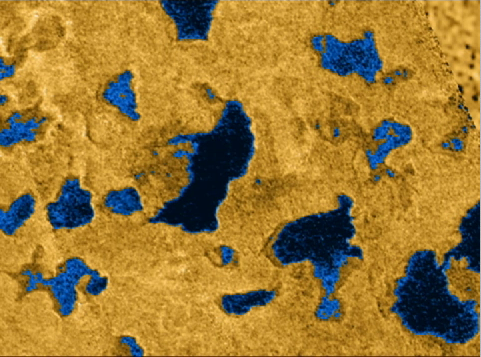

Radar Shows Evidence of Seas

Radar Shows Evidence of Seas
(Half Resolution)

This movie, comprised of several detailed images taken by Cassini’s radar instrument, shows bodies of liquid near Titan’s north pole. These images show that many of the features commonly associated with lakes on Earth, such as islands, bays, inlets and channels, are also present on this cold Saturnian moon. They offer strong evidence that larger bodies seen in infrared images are, in fact, seas. These seas are most likely liquid methane and ethane.

For more than two decades, scientists have debated whether liquids on Titan exist, and if so, where they would be located. Pre-Cassini observations from the 1980s indicated that something on Titan’s surface must be re-supplying the methane to its atmosphere. A global ocean was once hypothesized. Subsequently, disconnected lakes or seas were predicted. The discovery of numerous lakes near Titan’s north pole by the Cassini radar instrument in July 2006 has confirmed the latter idea, and indicates an apparent preference during the current season for liquids to be located near the north pole.

These new observations of the north polar area show how extensive and widespread these lakes are, and reveal at least one body of liquid that might rightly be called a sea. These seas cover an area about 100,000 square kilometers (about 39,000 square miles), larger than the largest Great Lake, Lake Superior, near the U.S. and Canadian border, whose area is 82,000 square kilometers (about 32,000 square miles). Analysis of the data indicates that the bodies of liquid may be tens of meters in depth.

This high-definition video offers a trip through the north polar area just as Cassini radar saw it. It combines radar swaths seen on several Titan passes: July 22, 2006 (T16); Sept. 23, 2006 (T18); Oct. 9, 2006 (T19); and Feb. 22, 2007 (T25), respectively. The mosaic reveals the extent of the lakes, their shapes and interconnections. The areas believed to be composed of liquids are shown in blue as an aid to interpretation.

The movie begins with an illustration of the relative orbits of Titan and Cassini, both circling Saturn. The spacecraft is seen approaching the planet with a nodding motion as its antenna scans the moon’s surface, turning to keep its target in sight. The animation shows all radar swaths, and zooms in for a close look at the many complex shapes the lakes take. Some features that resemble lakes with no liquid may be remnants that have already dried as the northern winter fades into spring.

The resolution of the radar data varies from several kilometers to as fine as 300 meters (984 feet). The coverage shown in the video spans from 50 degrees north latitude, almost to the pole, where a small triangular gap in coverage misses the exact pole.

The Cassini-Huygens mission is a cooperative project of NASA, the European Space Agency and the Italian Space Agency. The Jet Propulsion Laboratory, a division of the California Institute of Technology in Pasadena, manages the mission for NASA’s Science Mission Directorate, Washington, D.C. The Cassini orbiter was designed, developed and assembled at JPL. The radar instrument was built by JPL and the Italian Space Agency, working with team members from the United States and several European countries.

Credit: NASA/JPL-Caltech/ASI